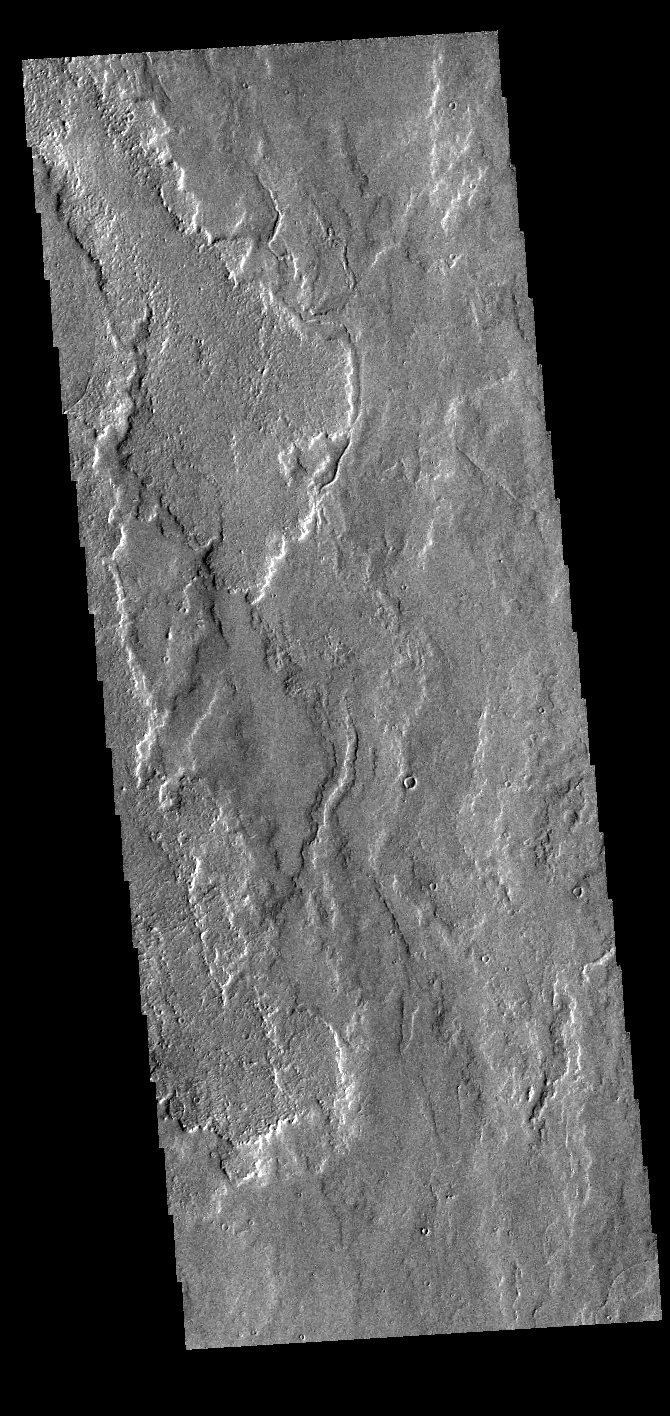

Tithonium Chasma

Today’s VIS image shows a small portion of the immense lava flows that originated from Arsia Mons. Arsia Mons is the southernmost of the three large aligned volcanoes in the Tharsis region. Arsia Mons’ last eruption was 10s of million years ago. The different surface textures are created by differences in the lava viscosity and cooling rates. The lobate margins of each flow can be traced back to the start of each flow — or to the point where they are covered by younger flows. Flows in Daedalia Planum can be as long as 180 km (111 miles). For comparison the longest Hawaiian lava flow is only 51 km (˜31 miles) long. The total area of Daedalia Planum is 2.9 million square km – more than four times the size of Texas.

Credit: NASA/JPL-Caltech/ASU